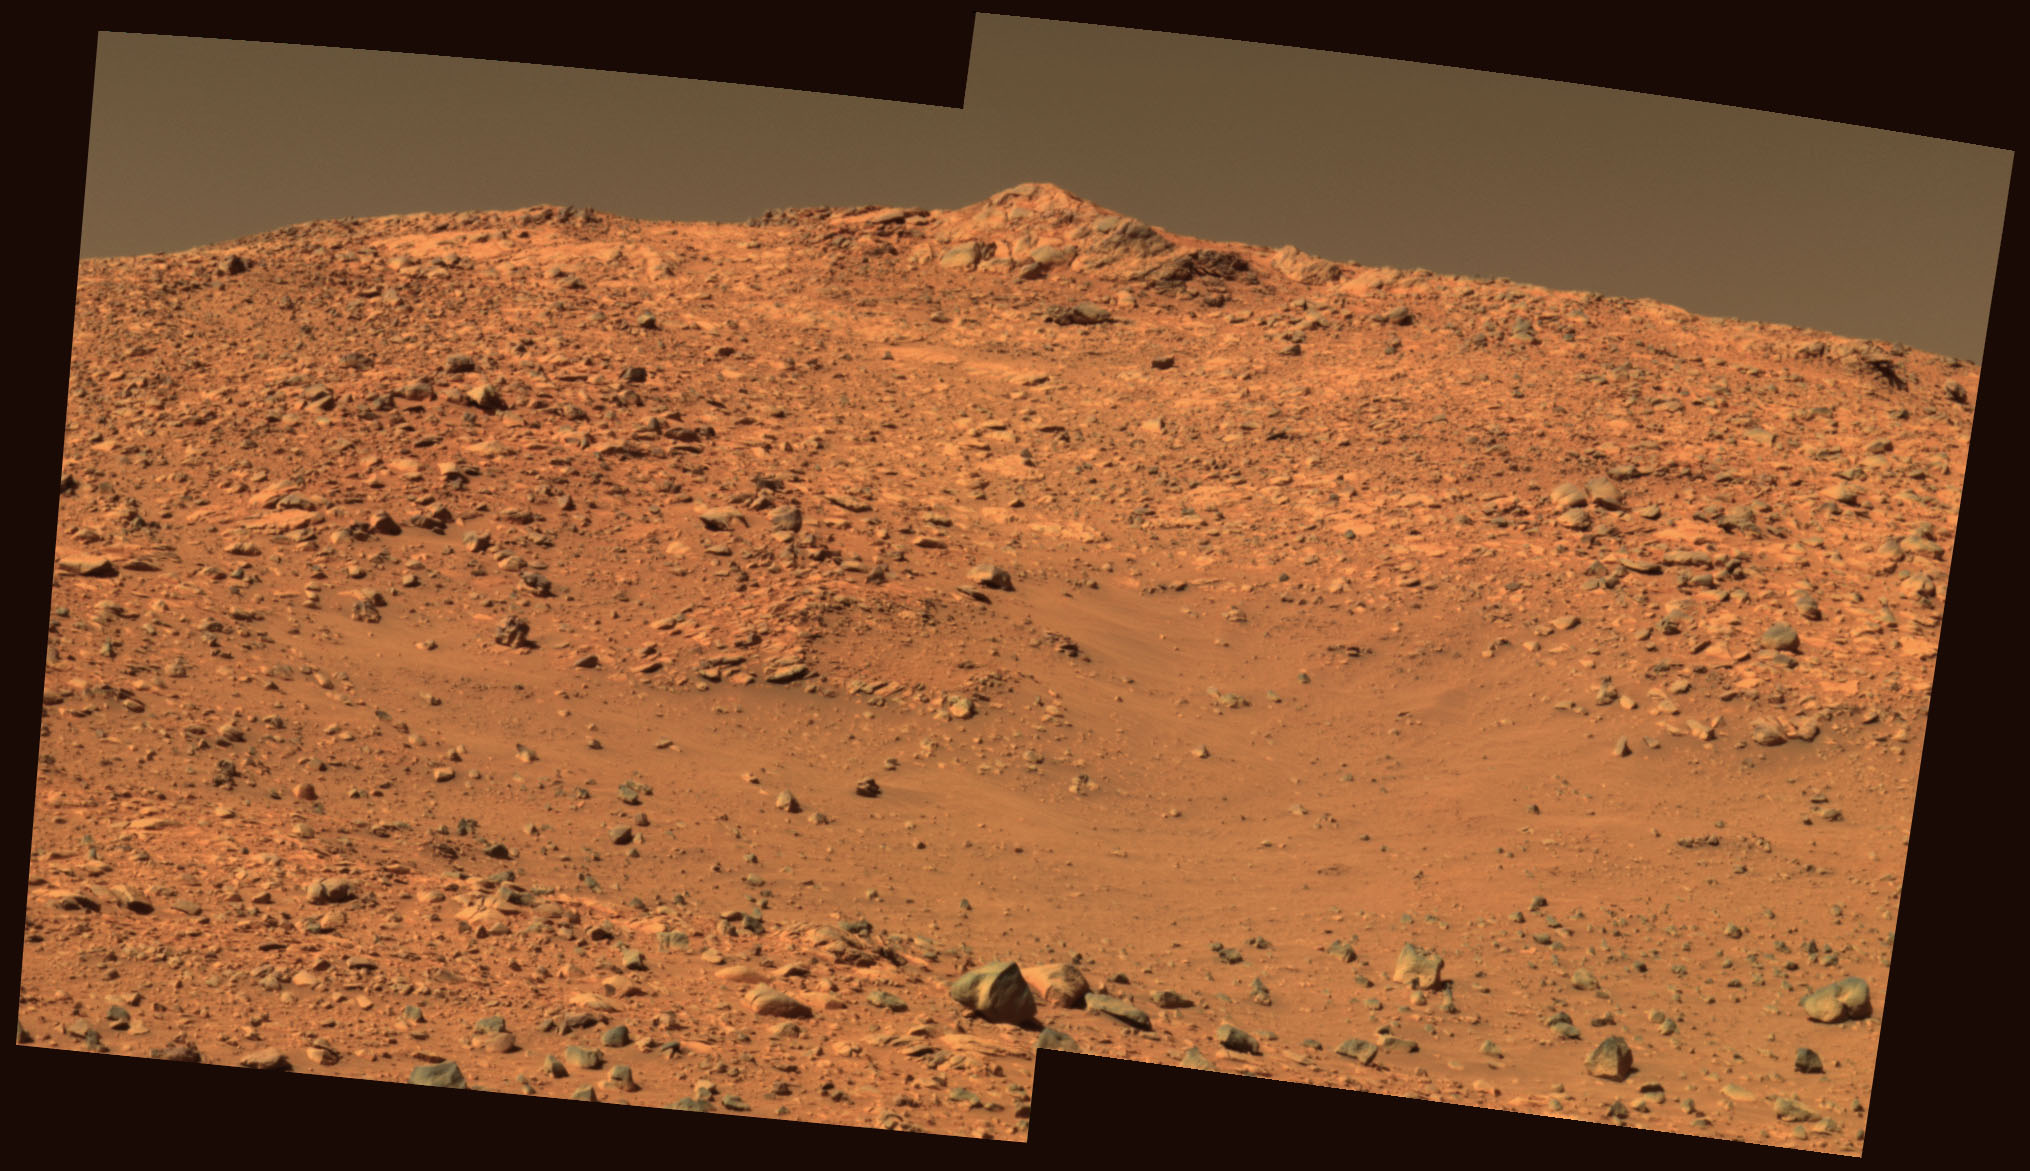

A Peak of Interest

This approximate true-color rendering of an image taken by the panoramic camera on NASA’s Mars Exploration Rover Spirit shows a view of the peak-like outcrop atop “West Spur.” Spirit will attempt to drive up the north slope of the “Columbia Hills” to reach similar rock outcrops and investigate the composition of the hills. The image was taken on sol 178 (July 4, 2004) using the camera’s 750-, 530- and 430-nanometer filters.

Credit: NASA/JPL/Cornell